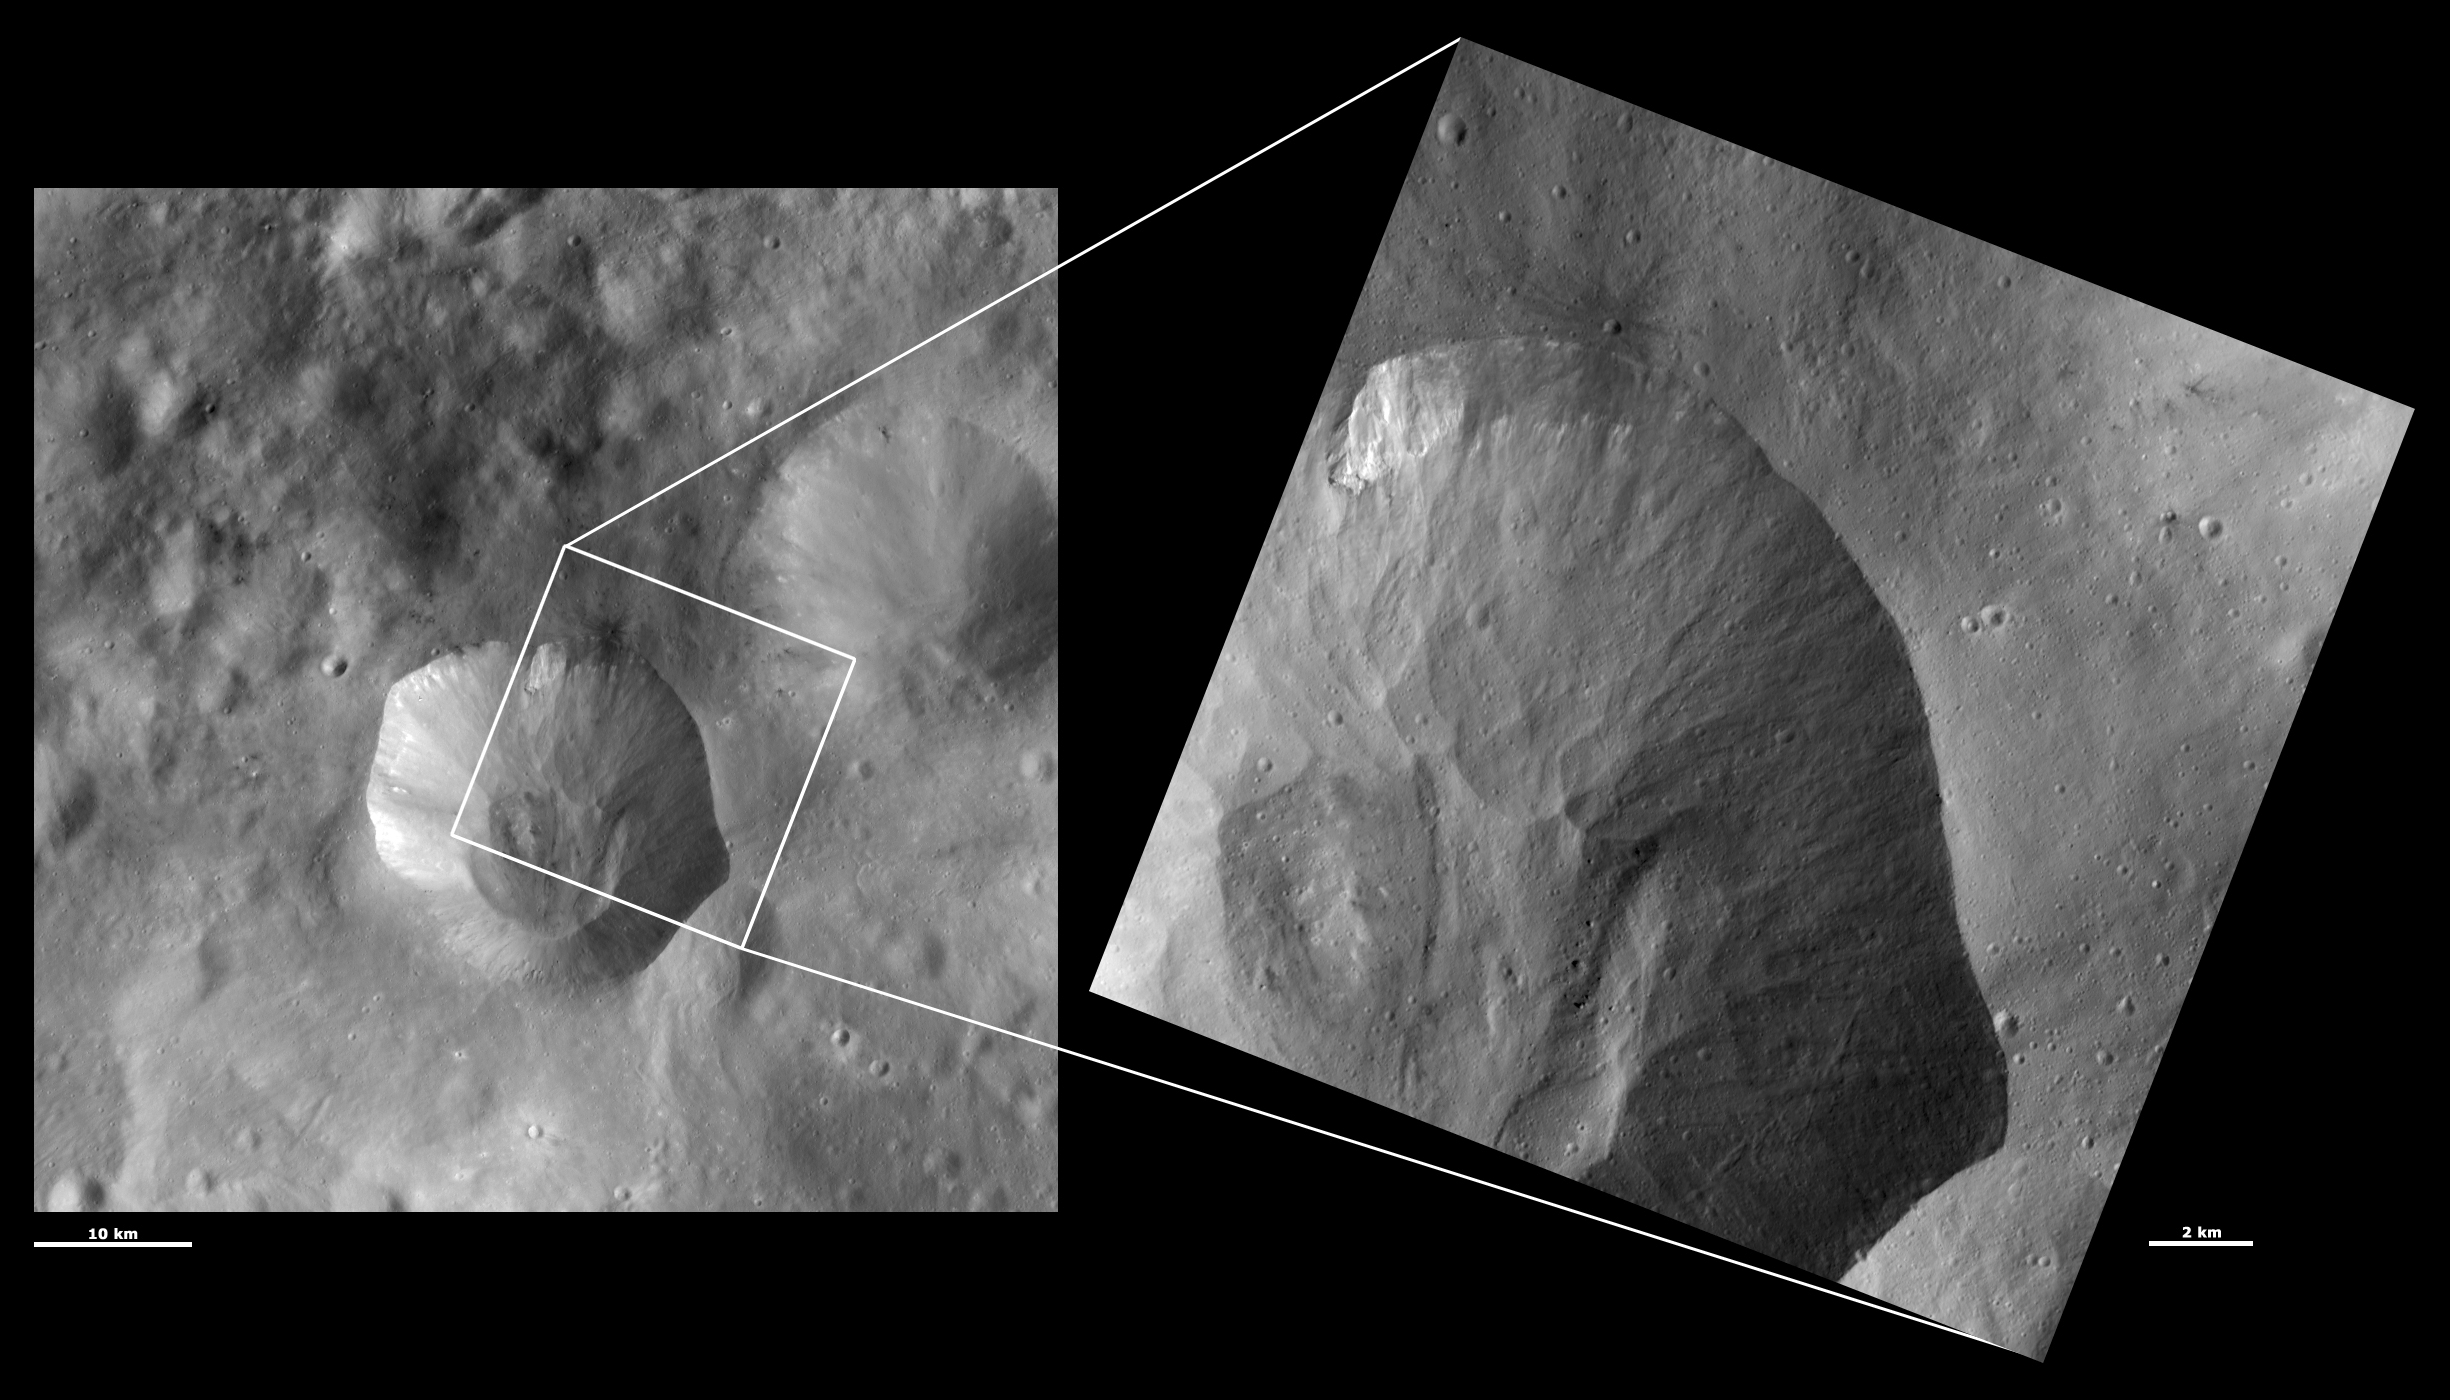

HAMO and LAMO Images of Drusilla Crater

These Dawn framing camera (FC) images of Vesta show Drusilla crater at both HAMO (high-altitude mapping orbit) and LAMO (low-altitude mapping orbit) resolutions. The left image is the HAMO image and the right image is the LAMO image. Drusilla is the large crater that does not fit completely into the LAMO image. The LAMO image is approximately 3 times better spatial resolution than the HAMO image. In images with higher spatial resolutions smaller objects can be better distinguished. The morphology of the linear mounds of material at Drusilla’s base can be more clearly seen in the LAMO image. Also, tiny craters, boulders and patches of bright material in Drusilla’s base can be seen in the LAMO image. The fine-scale structure of the slumping-related features on Drusilla’s sloping sides are also clear in the LAMO image.

These images are located in Vesta’s Numisia quadrangle, in Vesta’s southern hemisphere. NASA’s Dawn spacecraft obtained the left image with its framing camera on Oct. 15, 2011. This image was taken through the camera’s clear filter. The distance to the surface of Vesta is 700 kilometers (435 miles) and the image has a resolution of about 63 meters (207 feet) per pixel. This image was acquired during the HAMO (high-altitude mapping orbit) phase of the mission. NASA’s Dawn spacecraft obtained the right image with its framing camera on Dec. 29, 2011. This image was taken through the camera’s clear filter. The distance to the surface of Vesta is 272 kilometers (169 miles) and the image has a resolution of about 19 meters (62 feet) per pixel. This image was acquired during the LAMO (low-altitude mapping orbit) phase of the mission.

The Dawn mission to Vesta and Ceres is managed by NASA’s Jet Propulsion Laboratory, a division of the California Institute of Technology in Pasadena, for NASA’s Science Mission Directorate, Washington D.C. UCLA is responsible for overall Dawn mission science. The Dawn framing cameras have been developed and built under the leadership of the Max Planck Institute for Solar System Research, Katlenburg-Lindau, Germany, with significant contributions by DLR German Aerospace Center, Institute of Planetary Research, Berlin, and in coordination with the Institute of Computer and Communication Network Engineering, Braunschweig. The framing camera project is funded by the Max Planck Society, DLR, and NASA/JPL.

Credit: NASA/JPL-Caltech/UCLA/MPS/DLR/IDA